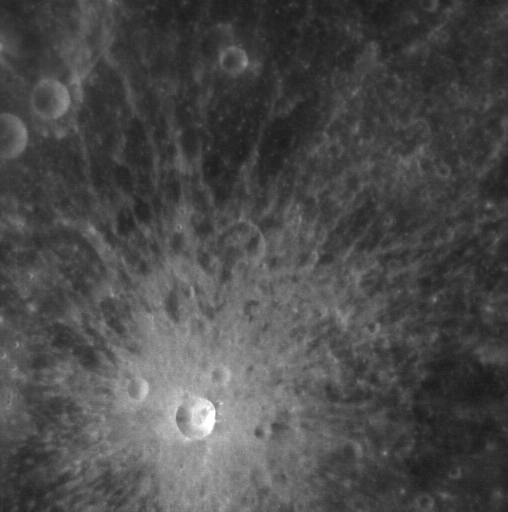

Simply Beautiful

The crater near the bottom of this image is a beautiful example of a relatively small, simple, fresh impact feature on Mercury. It illustrates the textbook characteristics of a crater in its size range. The crater is nearly bowl-shaped, with just a small flat area in the center of its floor. The walls and rim are sharp and do not appear to have suffered the collapse and terracing that modify larger craters. The bright ejecta and rays are symmetrically distributed around the crater, indicating that the body that struck Mercury to form the crater approached on a path that was not highly inclined from the vertical.

On March 17, 2011 (March 18, 2011, UTC), MESSENGER became the first spacecraft ever to orbit the planet Mercury. The mission is currently in its commissioning phase, during which spacecraft and instrument performance are verified through a series of specially designed checkout activities. In the course of the one-year primary mission, the spacecraft’s seven scientific instruments and radio science investigation will unravel the history and evolution of the Solar System’s innermost planet. Visit the Why Mercury? section of this website to learn more about the science questions that the MESSENGER mission has set out to answer.

Date Acquired: March 29, 2011
Image Mission Elapsed Time (MET): 209894125
Image ID: 65182
Instrument: Narrow Angle Camera (NAC) of the Mercury Dual Imaging System (MDIS)
Center Latitude: 11.8.°
Center Longitude:13.9° E
Resolution: 160 meters/pixel
Scale: The bright crater is about 6.4 km (4 miles) in diameter.

These images are from MESSENGER, a NASA Discovery mission to conduct the first orbital study of the innermost planet, Mercury. For information regarding the use of images, see the MESSENGER image use policy.

Credit: NASA/Johns Hopkins University Applied Physics Laboratory/Carnegie Institution of Washington